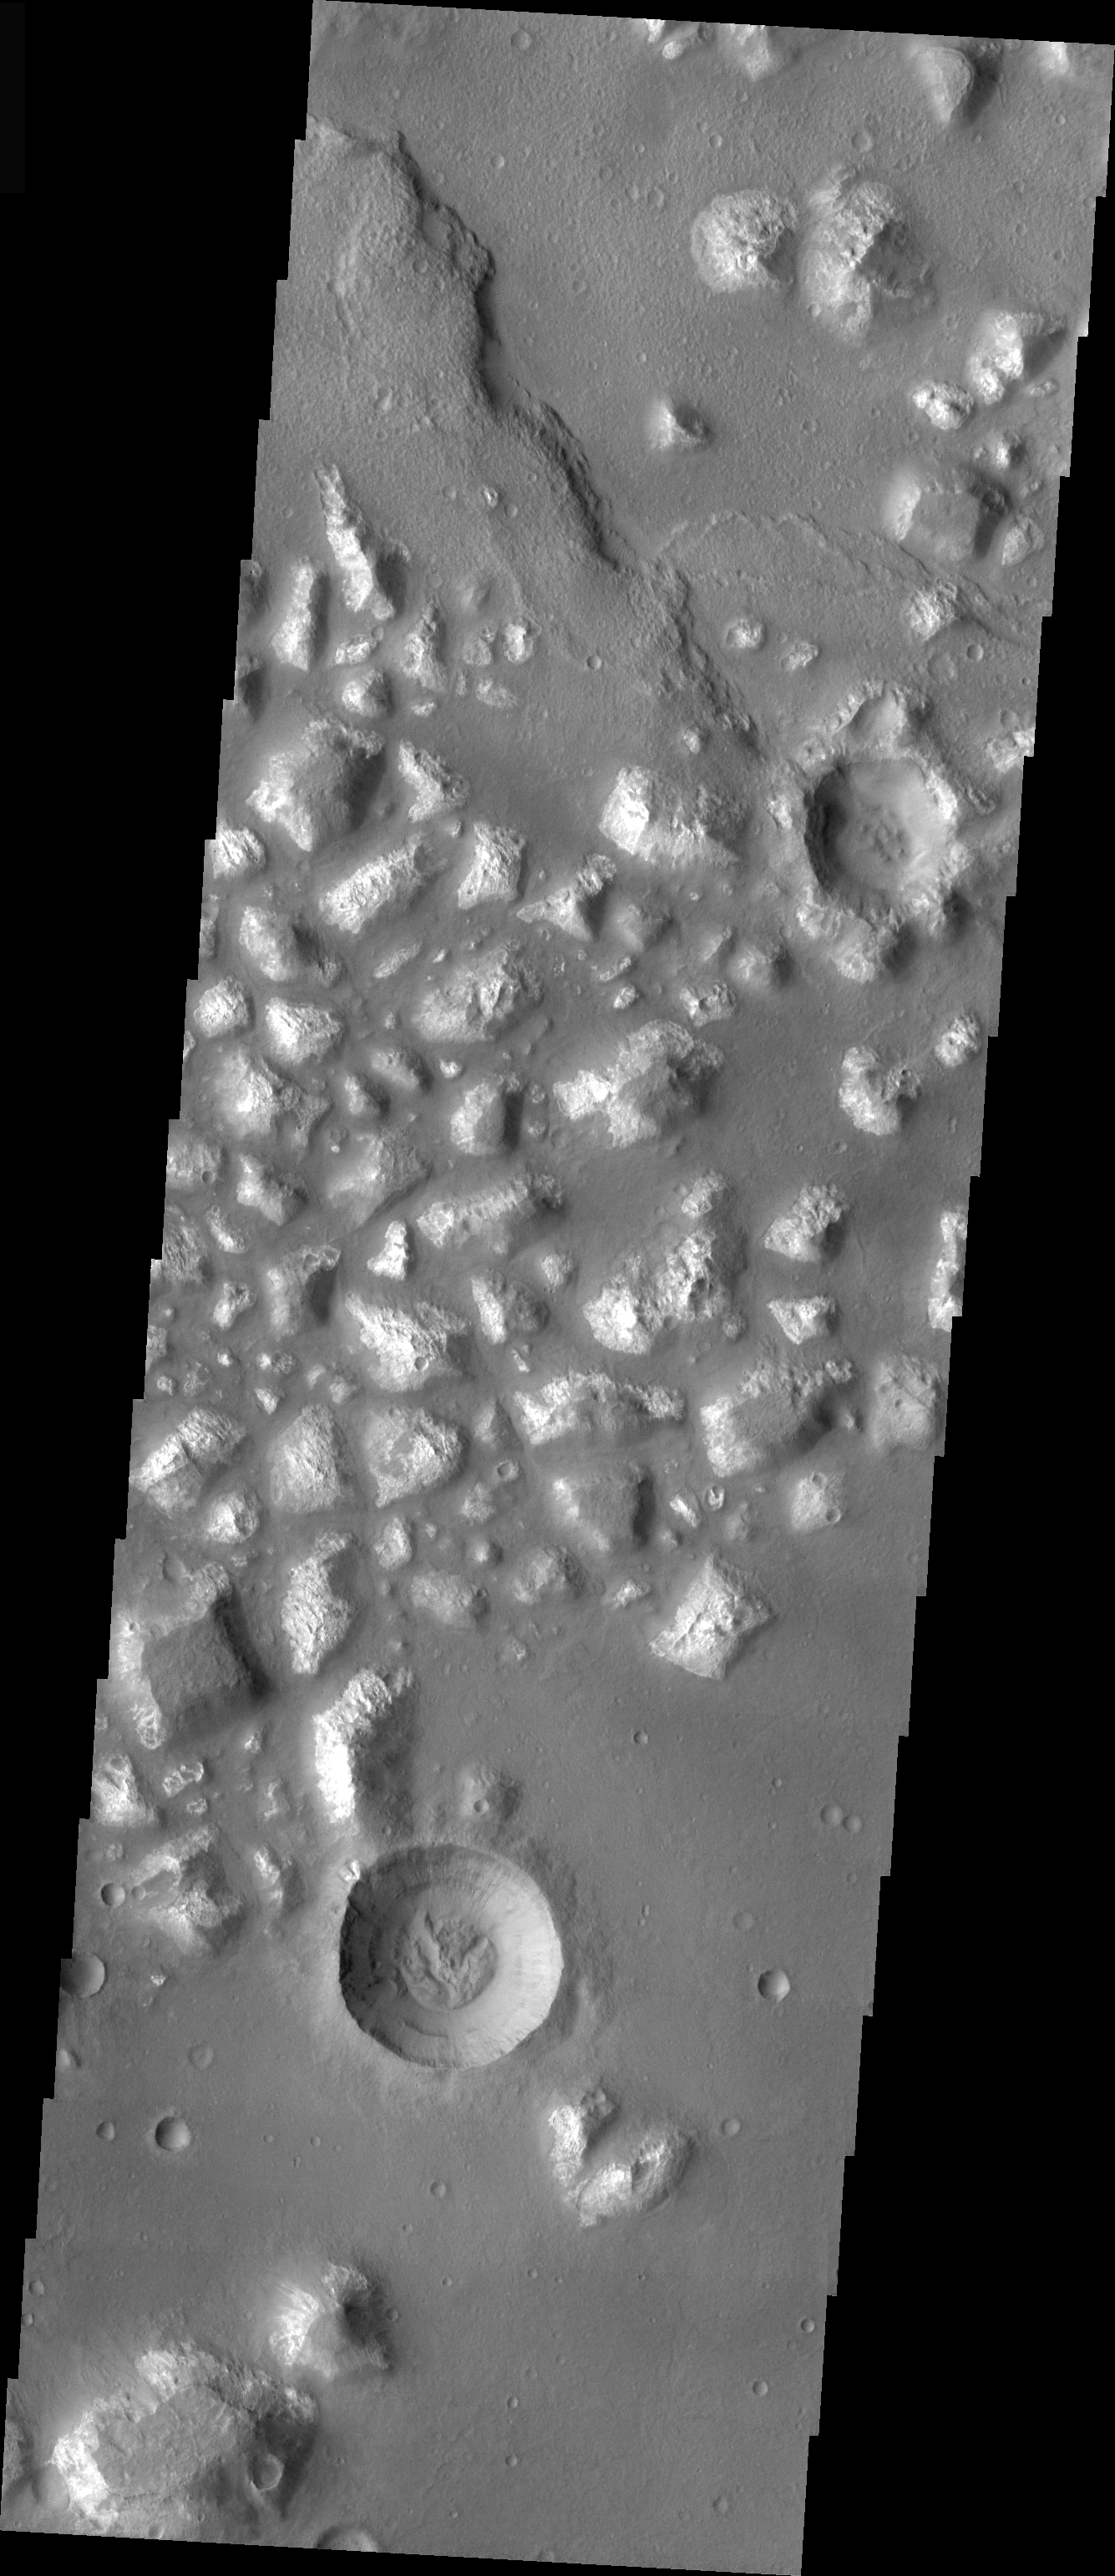

Mare Chromium Crater

This crater, located in Mare Chromium, shows evidence of exterior modification, with little interior modification. While the rim is still visible, the ejecta blanket has been removed or covered. There is some material at the bottom of the crater, but the interior retains the bowl shape from the initial formation of the crater.

Image information: VIS instrument. Latitude -34.4, Longitude 174.4 East (185.6 West). 19 meter/pixel resolution.

Note: this THEMIS visual image has not been radiometrically nor geometrically calibrated for this preliminary release. An empirical correction has been performed to remove instrumental effects. A linear shift has been applied in the cross-track and down-track direction to approximate spacecraft and planetary motion. Fully calibrated and geometrically projected images will be released through the Planetary Data System in accordance with Project policies at a later time.

NASA’s Jet Propulsion Laboratory manages the 2001 Mars Odyssey mission for NASA’s Office of Space Science, Washington, D.C. The Thermal Emission Imaging System (THEMIS) was developed by Arizona State University, Tempe, in collaboration with Raytheon Santa Barbara Remote Sensing. The THEMIS investigation is led by Dr. Philip Christensen at Arizona State University. Lockheed Martin Astronautics, Denver, is the prime contractor for the Odyssey project, and developed and built the orbiter. Mission operations are conducted jointly from Lockheed Martin and from JPL, a division of the California Institute of Technology in Pasadena.

Credit: NASA/JPL/Arizona State University